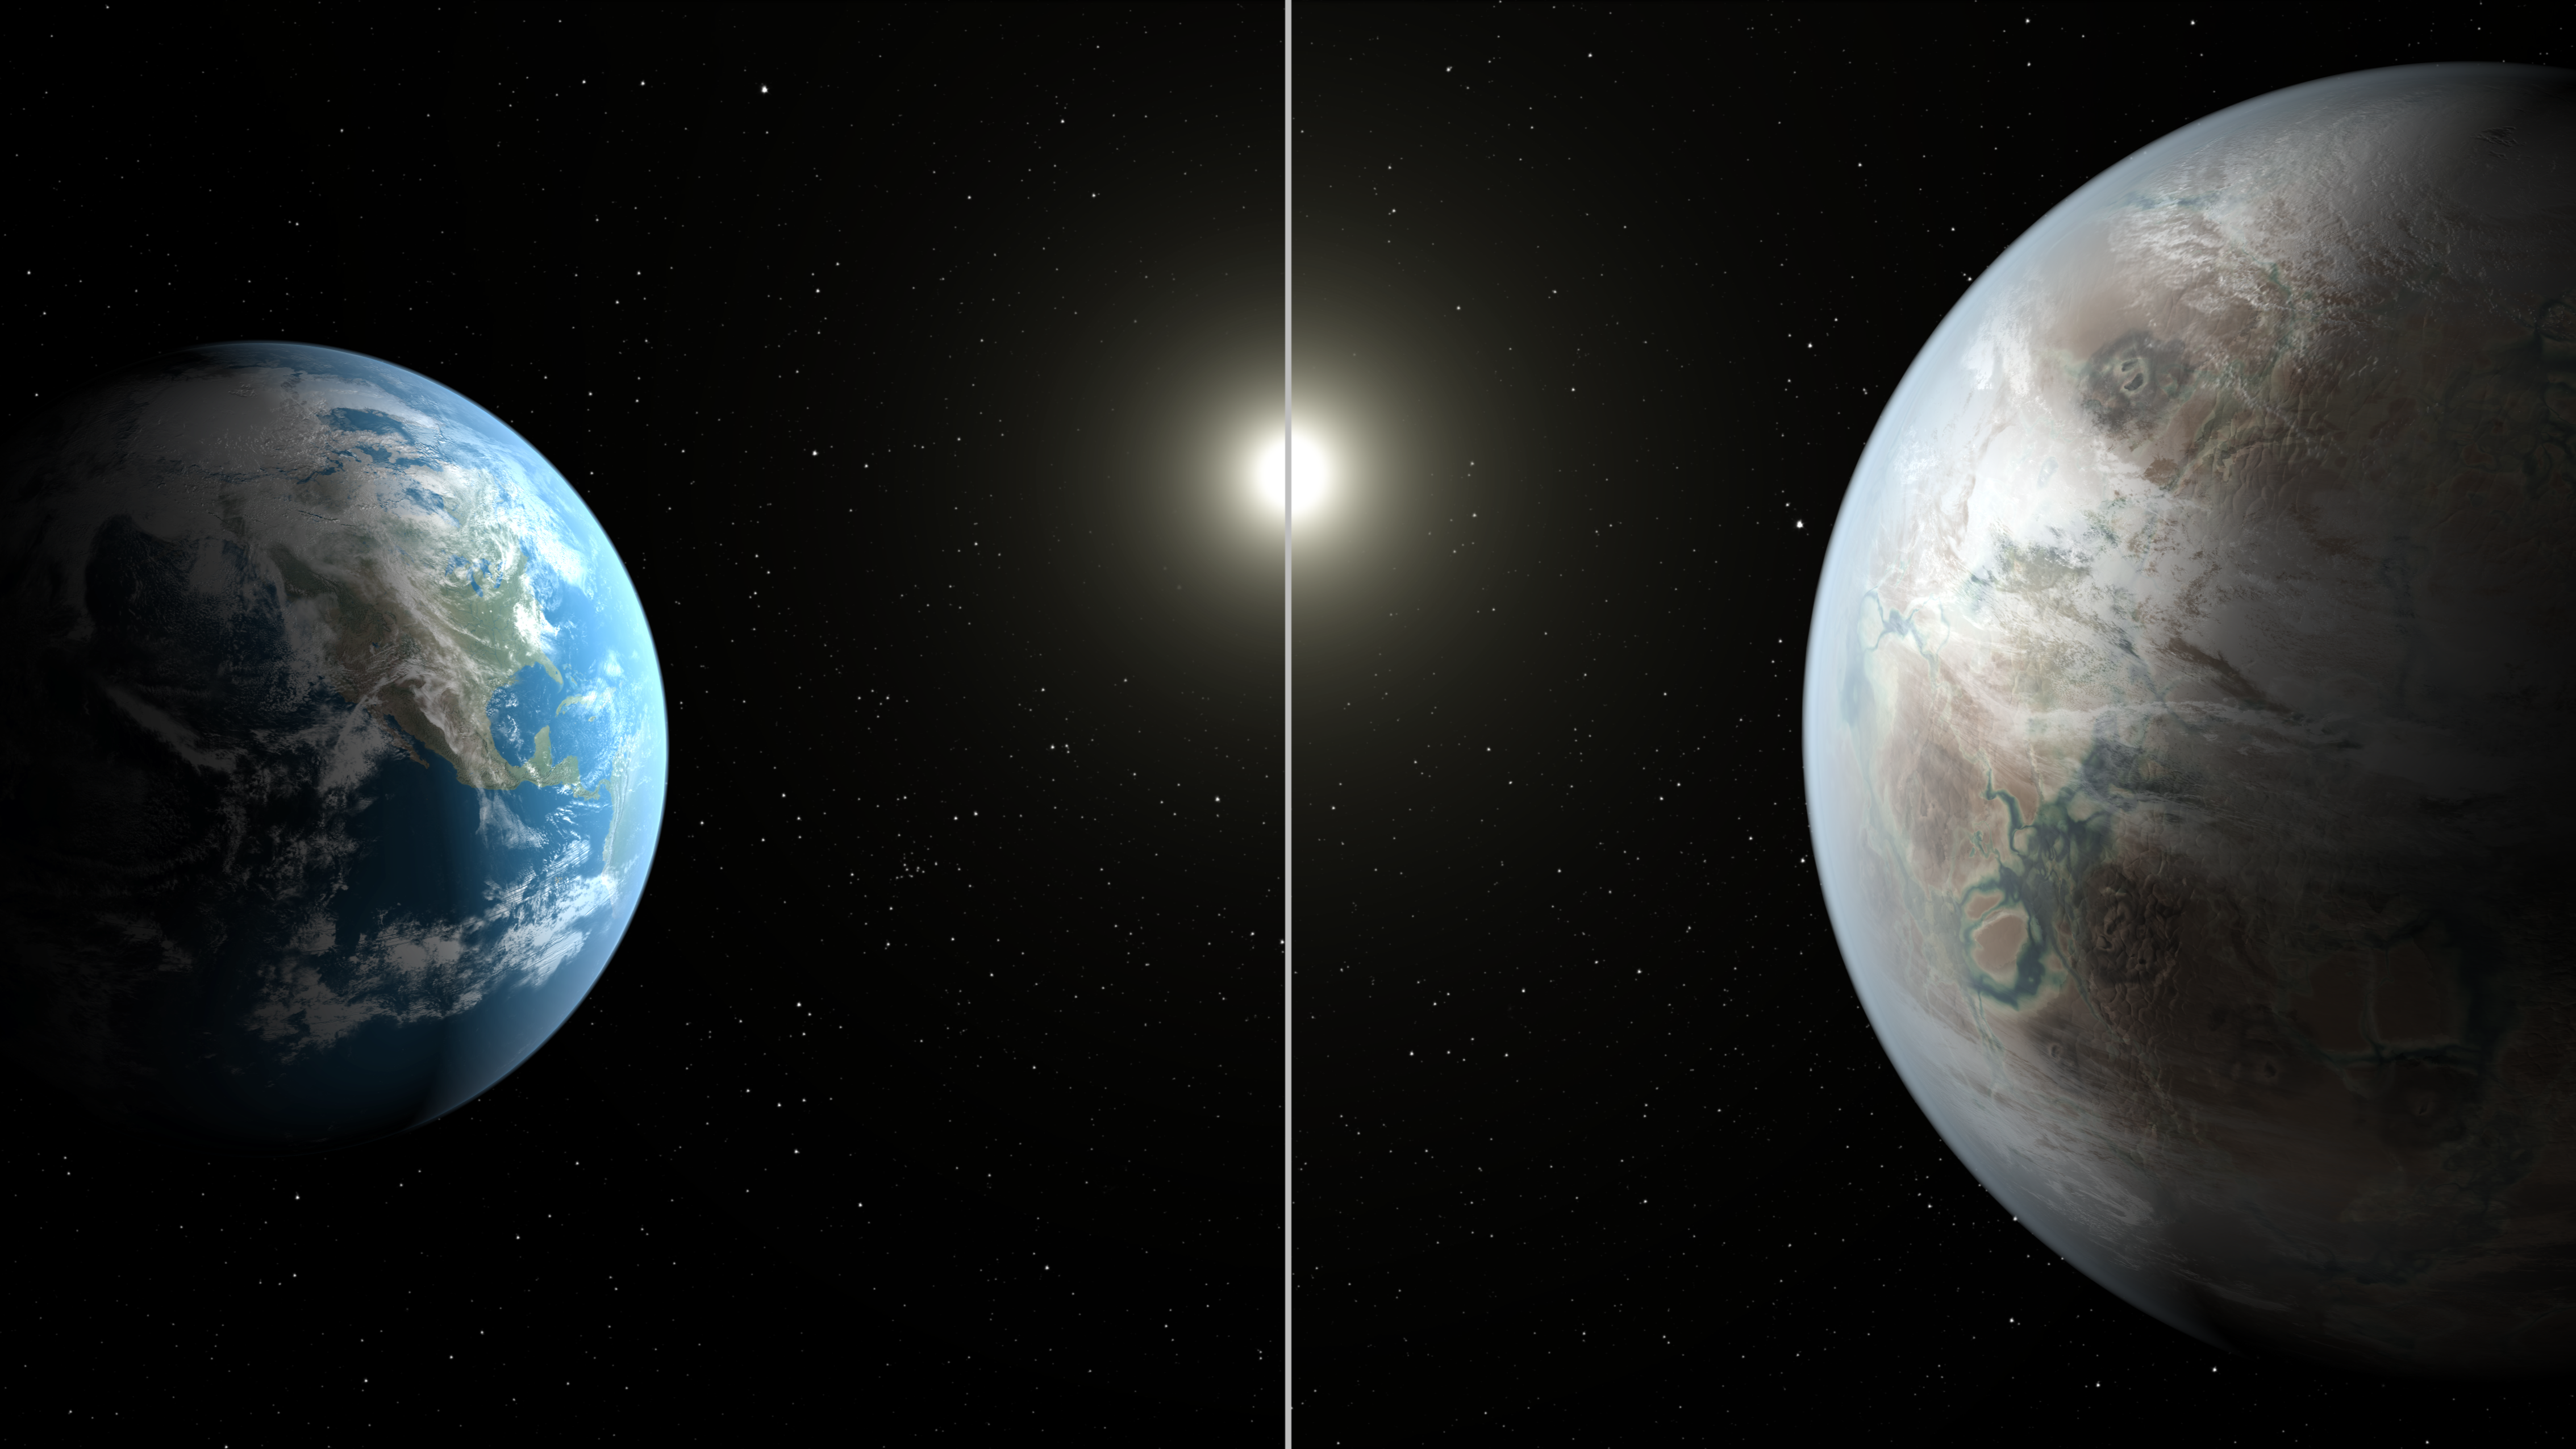

Earth’s Bigger, Older Cousin (Artist’s Concept)

Scientists using data from NASA’s Kepler mission have confirmed the first near-Earth-size planet orbiting in the habitable zone of a sun-like star. The habitable zone is the region around a star where temperatures are just right for water to exist in its liquid form.

The artist’s concept compares Earth (left) to the new planet, called Kepler-452b, which is about 60 percent larger. The illustration represents one possible appearance for Kepler-452b — scientists do not know whether the planet has oceans and continents like Earth.

Both planets orbit a G2-type star of about the same temperature; however, the star hosting Kepler-452b is 6 billion years old, 1.5 billion years older than our sun. As stars age, they become larger, hotter and brighter, as represented in the illustration. Kepler-452b’s star appears a bit larger and brighter.

NASA Ames manages Kepler’s ground system development, mission operations and science data analysis. NASA’s Jet Propulsion Laboratory in Pasadena, Calif., managed Kepler mission development. Ball Aerospace & Technologies Corp. in Boulder, Colo., developed the Kepler flight system and supports mission operations with JPL at the Laboratory for Atmospheric and Space Physics at the University of Colorado in Boulder. The Space Telescope Science Institute in Baltimore archives, hosts and distributes the Kepler science data. Kepler is NASA’s 10th Discovery Mission and is funded by NASA’s Science Mission Directorate at the agency’s headquarters in Washington.

Credit: NASA/Ames/JPL-Caltech